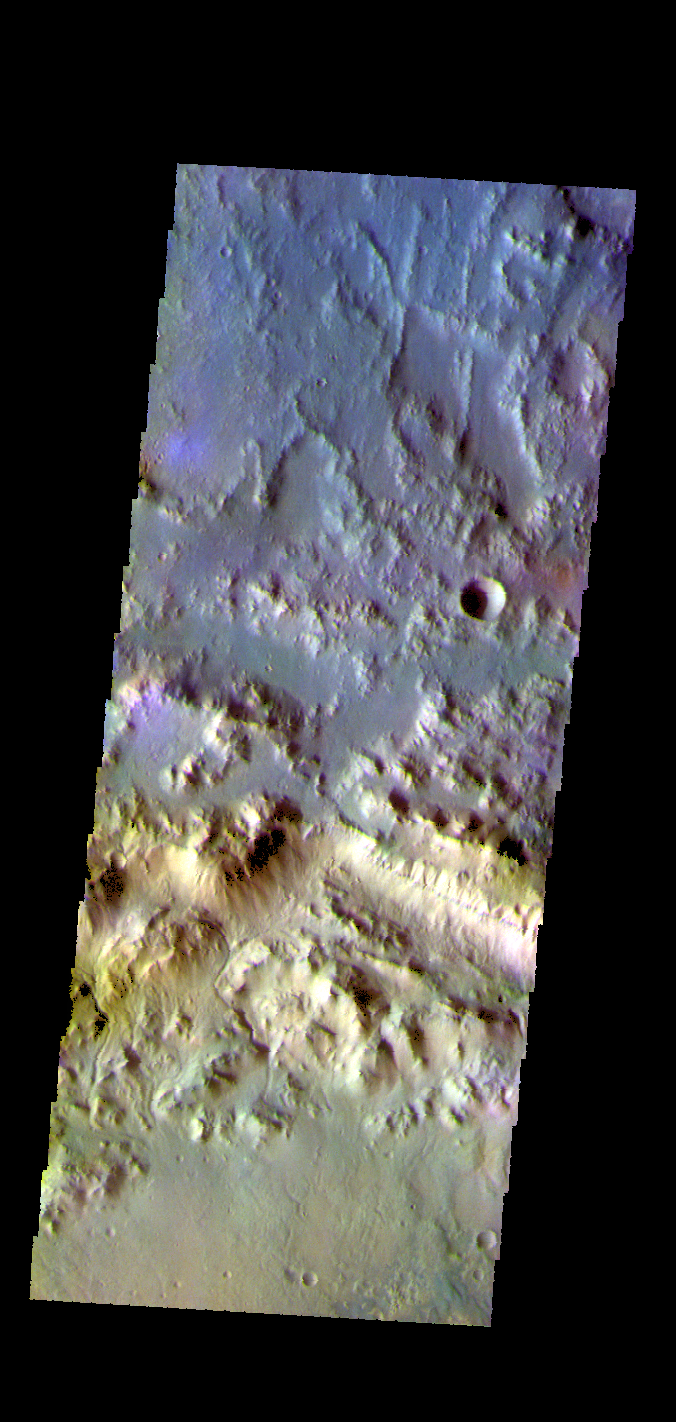

Horowitz Crater – False Color

The THEMIS VIS camera contains 5 filters. The data from different filters can be combined in multiple ways to create a false color image. These false color images may reveal subtle variations of the surface not easily identified in a single band image. Today’s false color image shows part of the northern rim of Horowitz Crater. Horowitz Crater is located in Terra Cimmeria.

Credit: NASA/JPL-Caltech/ASU